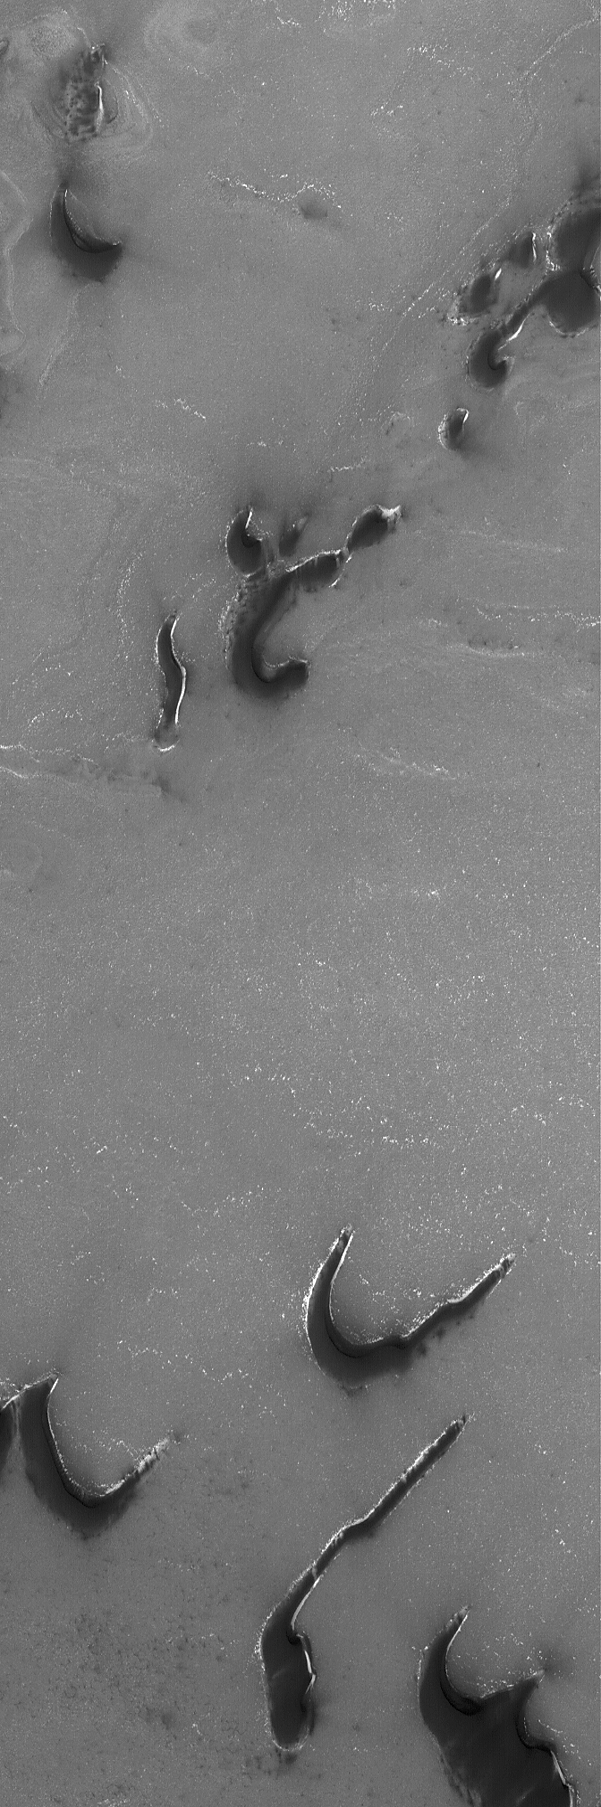

Dark Polar Dunes

1 September 2006
This Mars Global Surveyor (MGS) Mars Orbiter Camera (MOC) image shows dunes in the martian north polar region. The dunes are composed of dark, coarse sand. The white areas around the dunes are the last remaining areas of seasonal carbon dioxide frost cover. The solid carbon dioxide accumulates during the autumn and winter and sublimes (goes from solid to gas) away in the spring. This image was taken near the end of the northern spring.

Location near: 78.0°N, 244.5°W
Image width: ~3 km (~1.9 mi)
Illumination from: lower left
Season: Northern Spring

Credit: NASA/JPL/Malin Space Science Systems